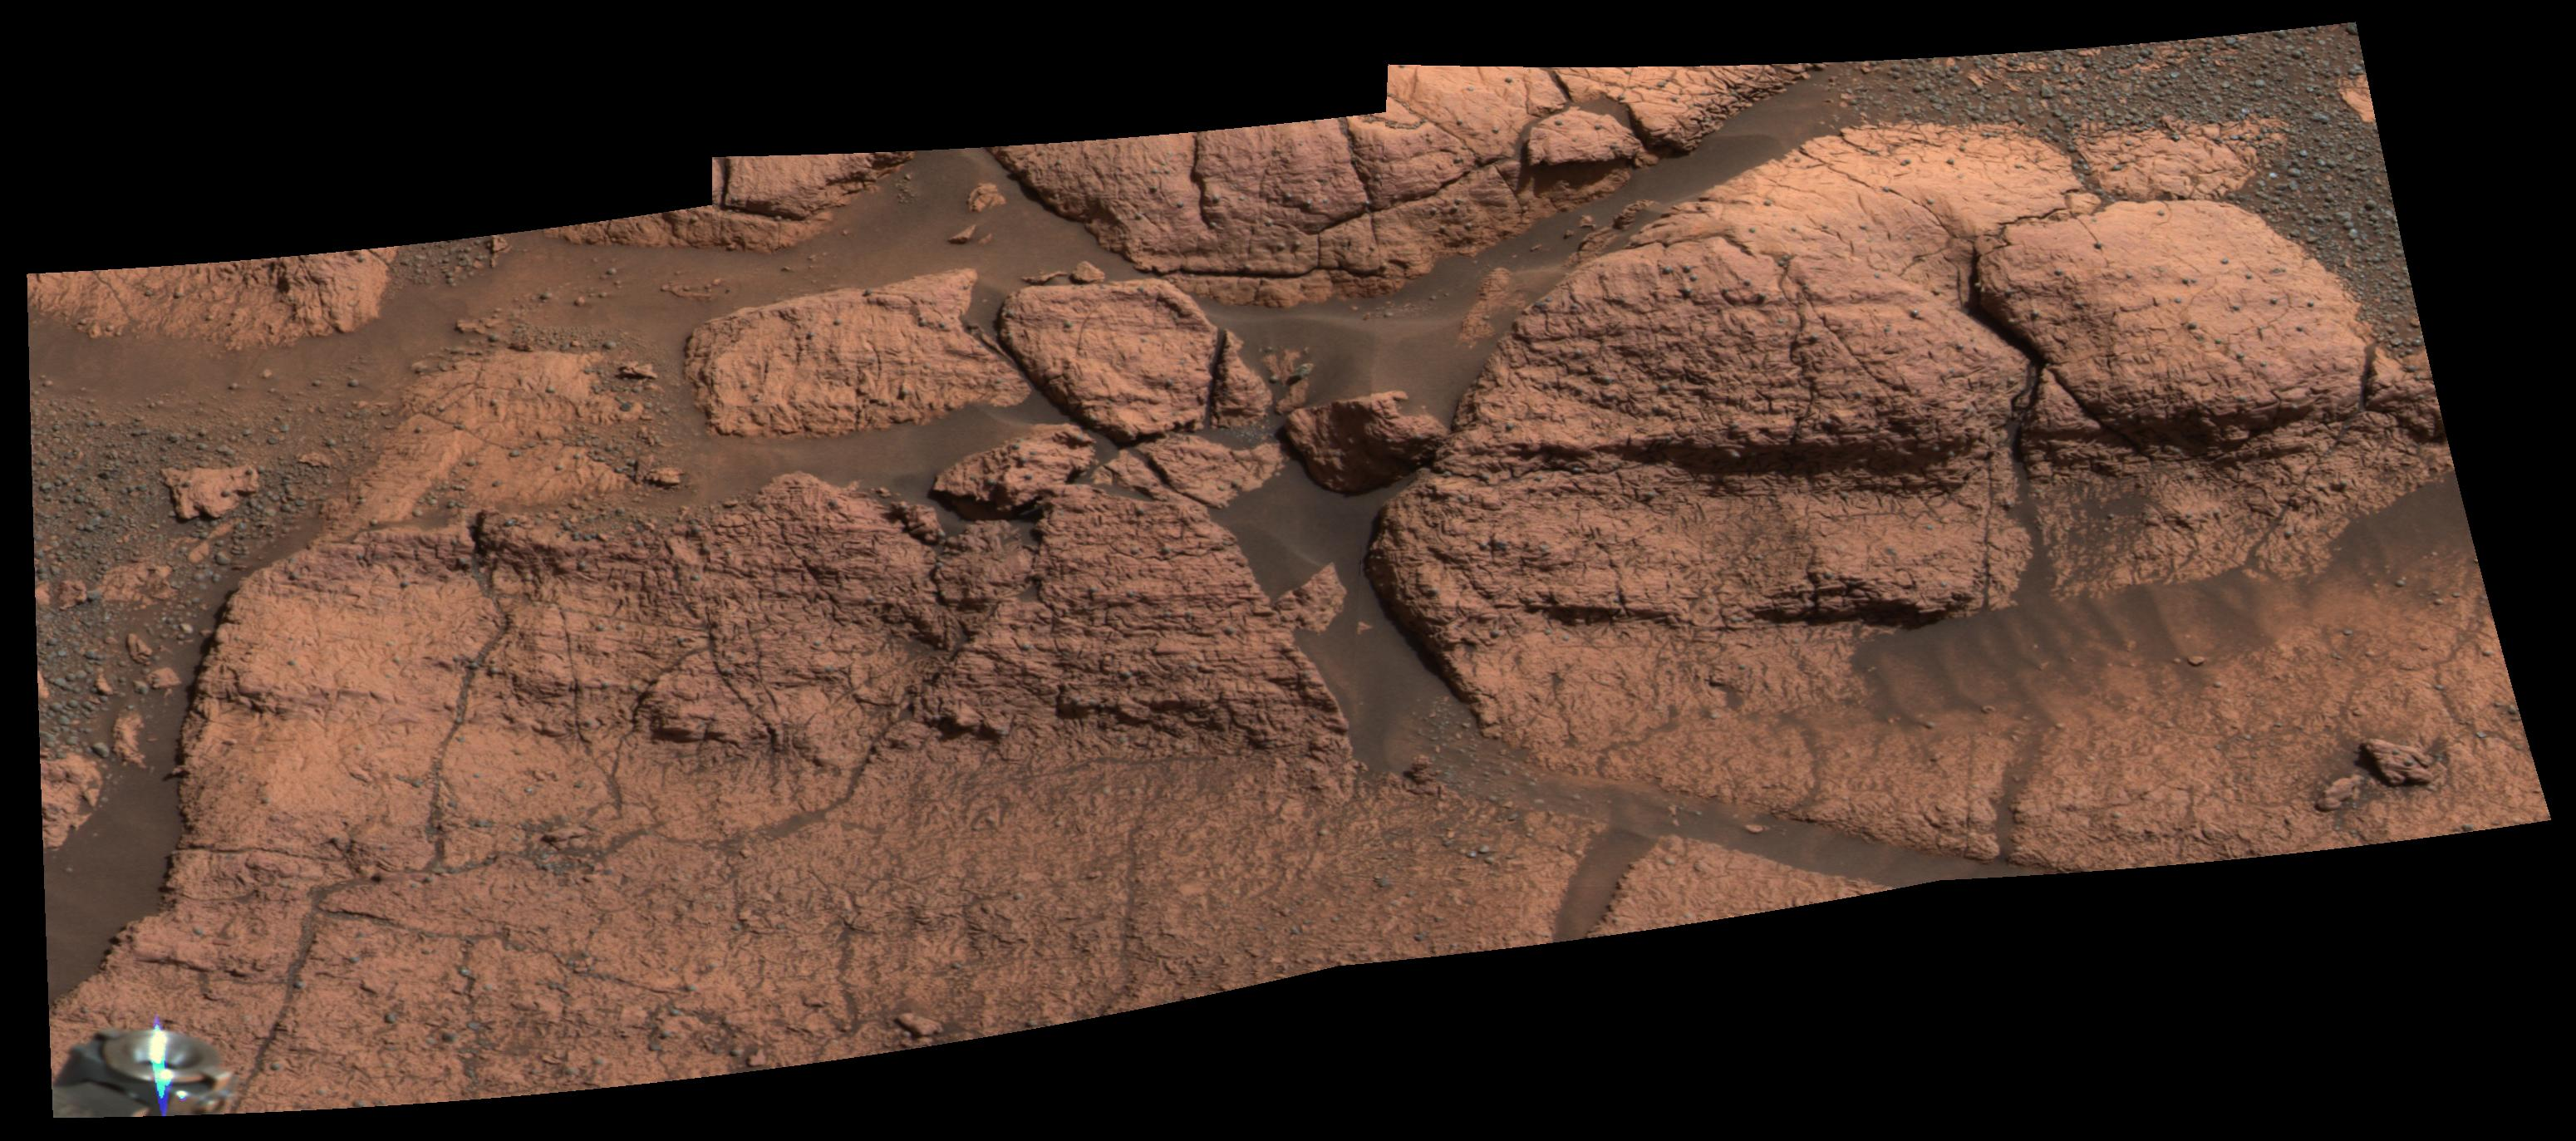

“El Capitan’s” Scientific Gems

This mosaic of images taken by the panoramic camera onboard the Mars Exploration Rover Opportunity shows the rock region dubbed “El Capitan,” which lies within the larger outcrop near the rover’s landing site. “El Capitan” is being studied in great detail using the scientific instruments on the rover’s arm; images from the panoramic camera help scientists choose the locations for this compositional work. The millimeter-scale detail of the lamination covering these rocks can be seen. The face of the rock to the right of the mosaic may be a future target for grinding with the rover’s rock abrasion tool.

Credit: NASA/JPL/Cornell